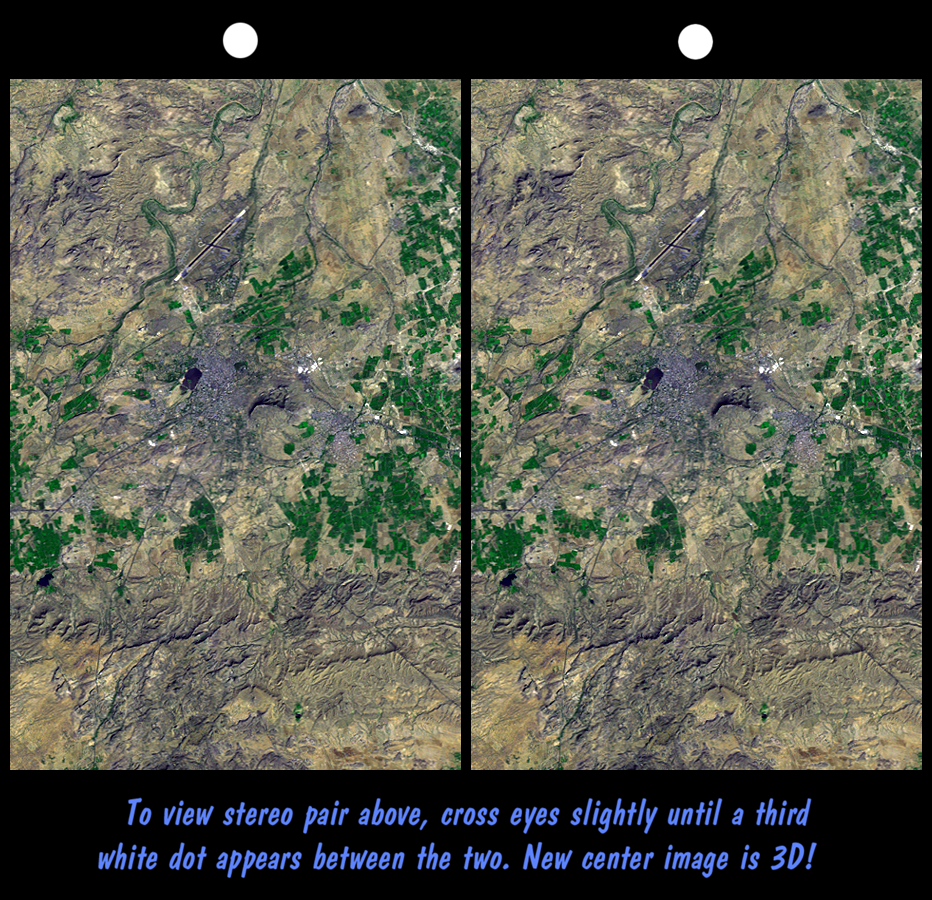

SRTM Stereo Pair: Bhuj, India, Two Weeks After Earthquake

On January 26, 2001, the city of Bhuj suffered the most deadly earthquake in India’s history. About 20,000 people were killed, and more than one million homes were damaged or destroyed. Shortly after the quake, geologists conducted field investigations to inventory and analyze the natural effects of the event. Stereoscopic views, similar to this image, aided the geologists in locating landforms indicative of long-term (and possibly ongoing) deformation. Soon, elevation data from the Shuttle Radar Topography Mission (SRTM) will be used in the study of a wide variety of natural hazards worldwide.

In this image, the city of Bhuj appears as a gray area at the scene center, and the city airport is toward the north (top). Vegetation appears green. Rugged but low relief hills of previously folded and faulted bedrock appear south (bottom) and northwest (upper-left) of the city.

This stereoscopic image was generated by draping a Landsat satellite image (taken just two weeks after the earthquake) over a preliminary SRTM elevation model. Two differing perspectives were then calculated, one for each eye. They can be seen in 3-D by viewing the left image with the right eye and the right image with the left eye (cross-eyed viewing) or by downloading and printing the image pair and viewing them with a stereoscope. When stereoscopically merged, the result is a vertically exaggerated view of the Earth’s surface in its full three dimensions.

Landsat has been providing visible and infrared views of the Earth since 1972. SRTM elevation data matches the 30-meter resolution of most Landsat images and will substantially help in analyses of the large and growing Landsat image archive. The Landsat 7 Thematic Mapper image used here was provided to the SRTM project by the United States Geological Survey, Earth Resources Observation Systems (EROS) Data Center, Sioux Falls, South Dakota.

Elevation data used in this image was acquired by the Shuttle Radar Topography Mission (SRTM) aboard the Space Shuttle Endeavour, launched on February 11, 2000. SRTM used the same radar instrument that comprised the Spaceborne Imaging Radar-C/X-Band Synthetic Aperture Radar (SIR-C/X-SAR) that flew twice on the Space Shuttle Endeavour in 1994. SRTM was designed to collect three-dimensional measurements of the Earth’s surface. To collect the 3-D data, engineers added a 60-meter-long (200-foot) mast, installed additional C-band and X-band antennas, and improved tracking and navigation devices. The mission is a cooperative project between the National Aeronautics and Space Administration (NASA), the National Imagery and Mapping Agency (NIMA) of the U.S. Department of Defense (DoD), and the German and Italian space agencies. It is managed by NASA’s Jet Propulsion Laboratory, Pasadena, CA, for NASA’s Earth Science Enterprise, Washington, DC.

Size: 13.5 x 20.6 kilometers ( 8.4 x 12.8 miles)
Location: 23.3 deg. North lat., 69.7 deg. East lon.
Orientation: North toward the top
Image Data: Landsat Bands 1, 2+4, 3 as blue, green, red, respectively
Date Acquired: February 2000 (SRTM), February 9, 2001 (Landsat)

Credit: NASA/JPL/NIMA